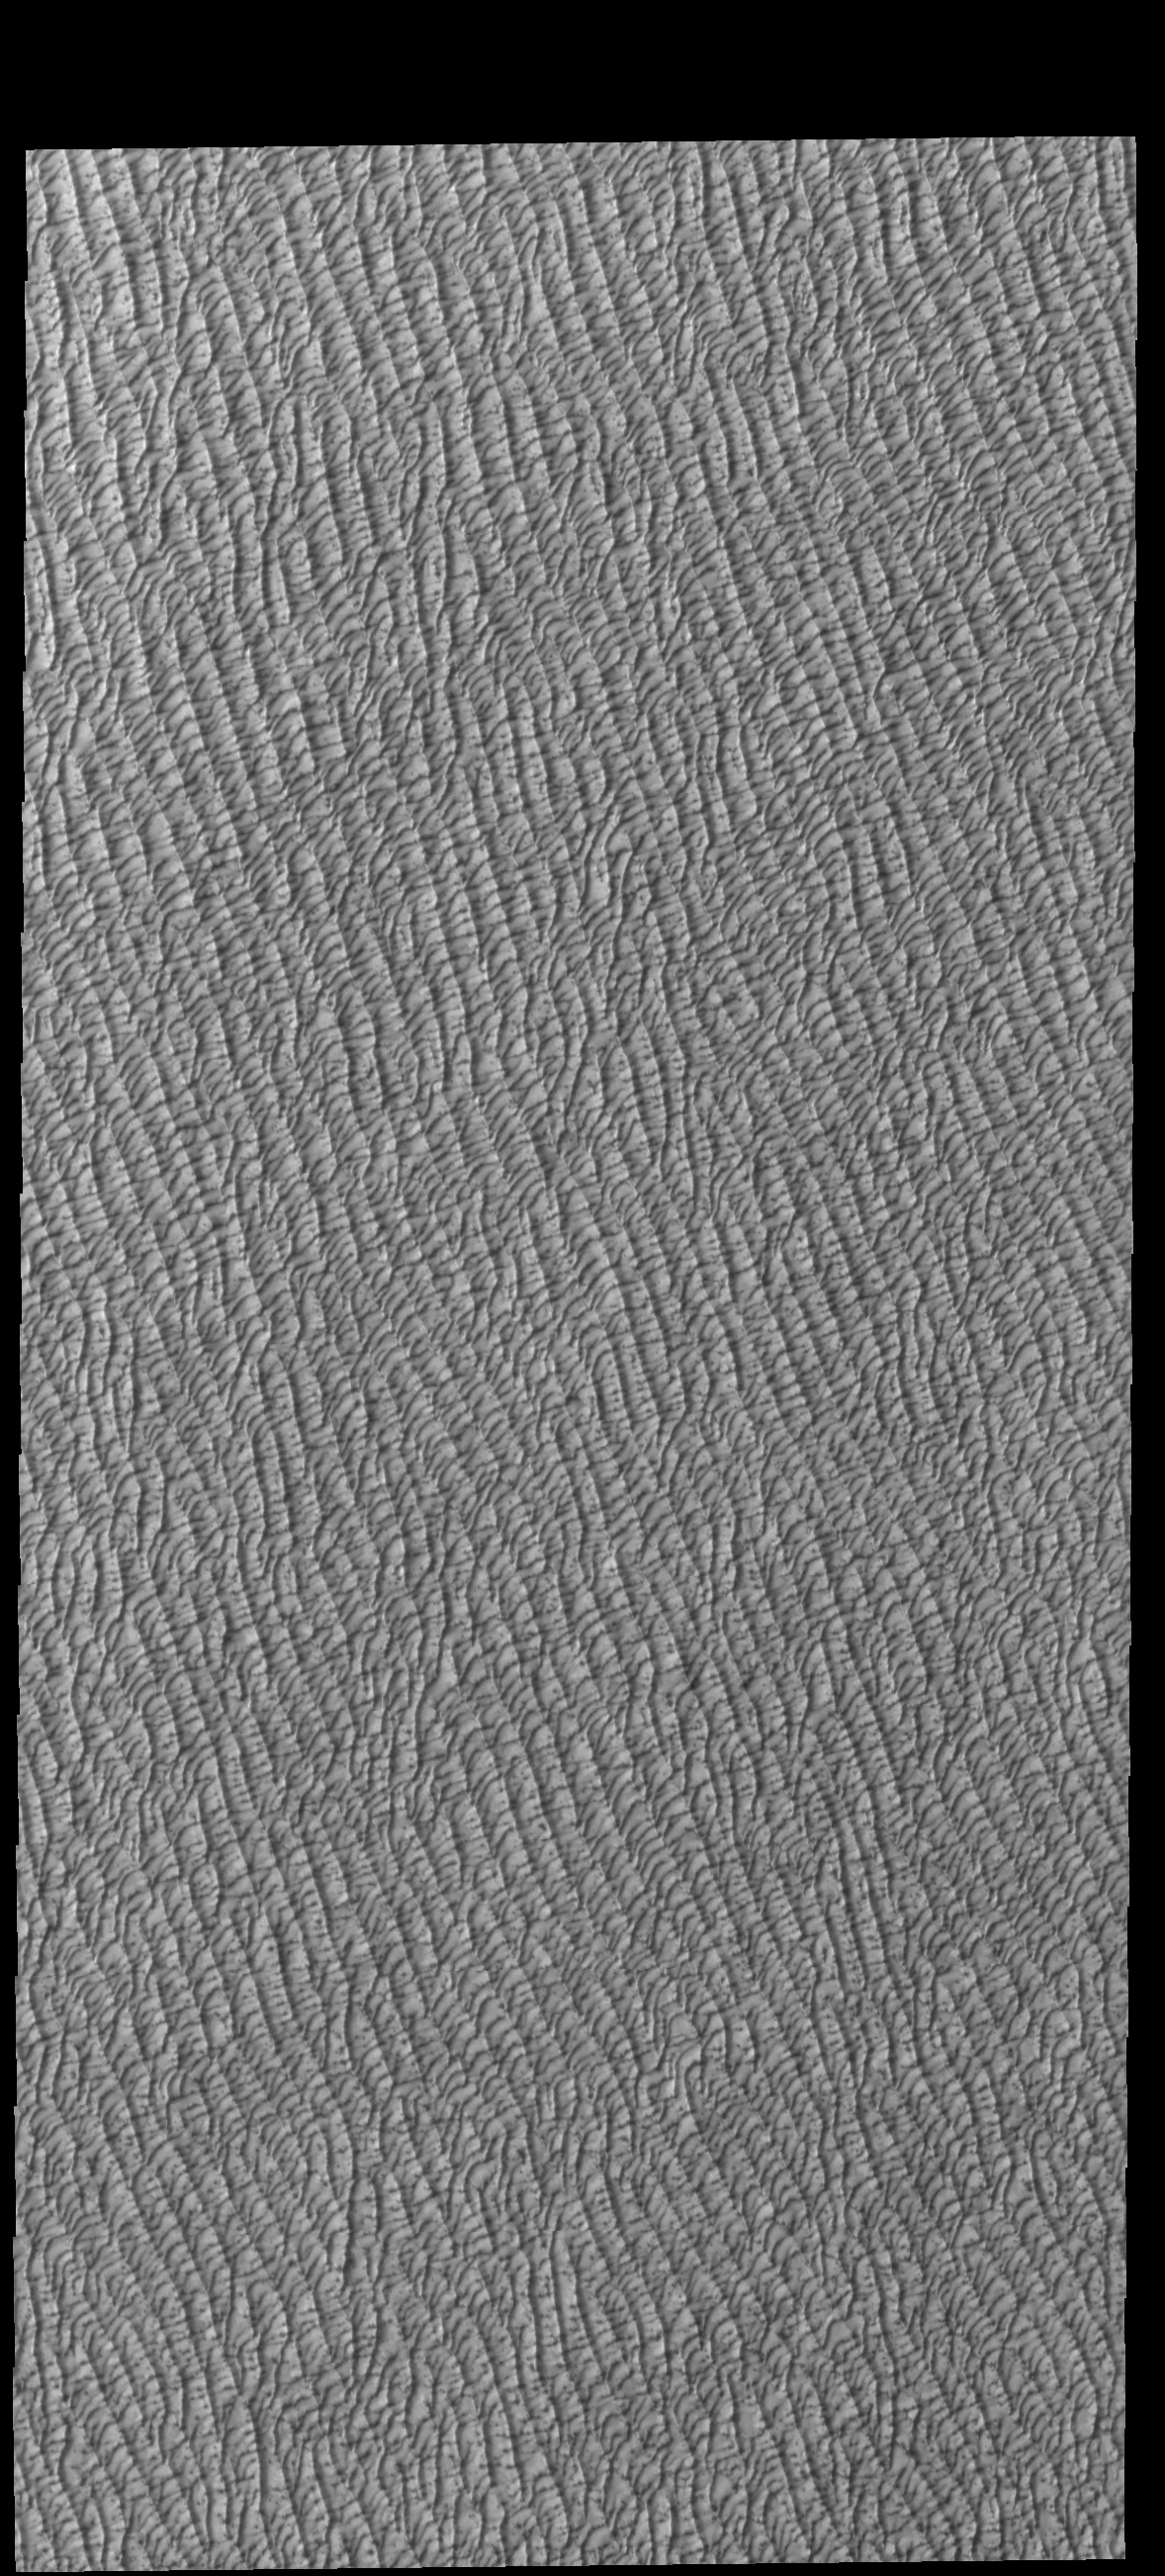

Olympia Undae

Today’s VIS image shows a small portion of Olympia Undae. Olympia Undae is a large dune field that dominates the plains along part of the north polar cap. This image was collected during the northern summer season.

Credit: NASA/JPL-Caltech/ASU